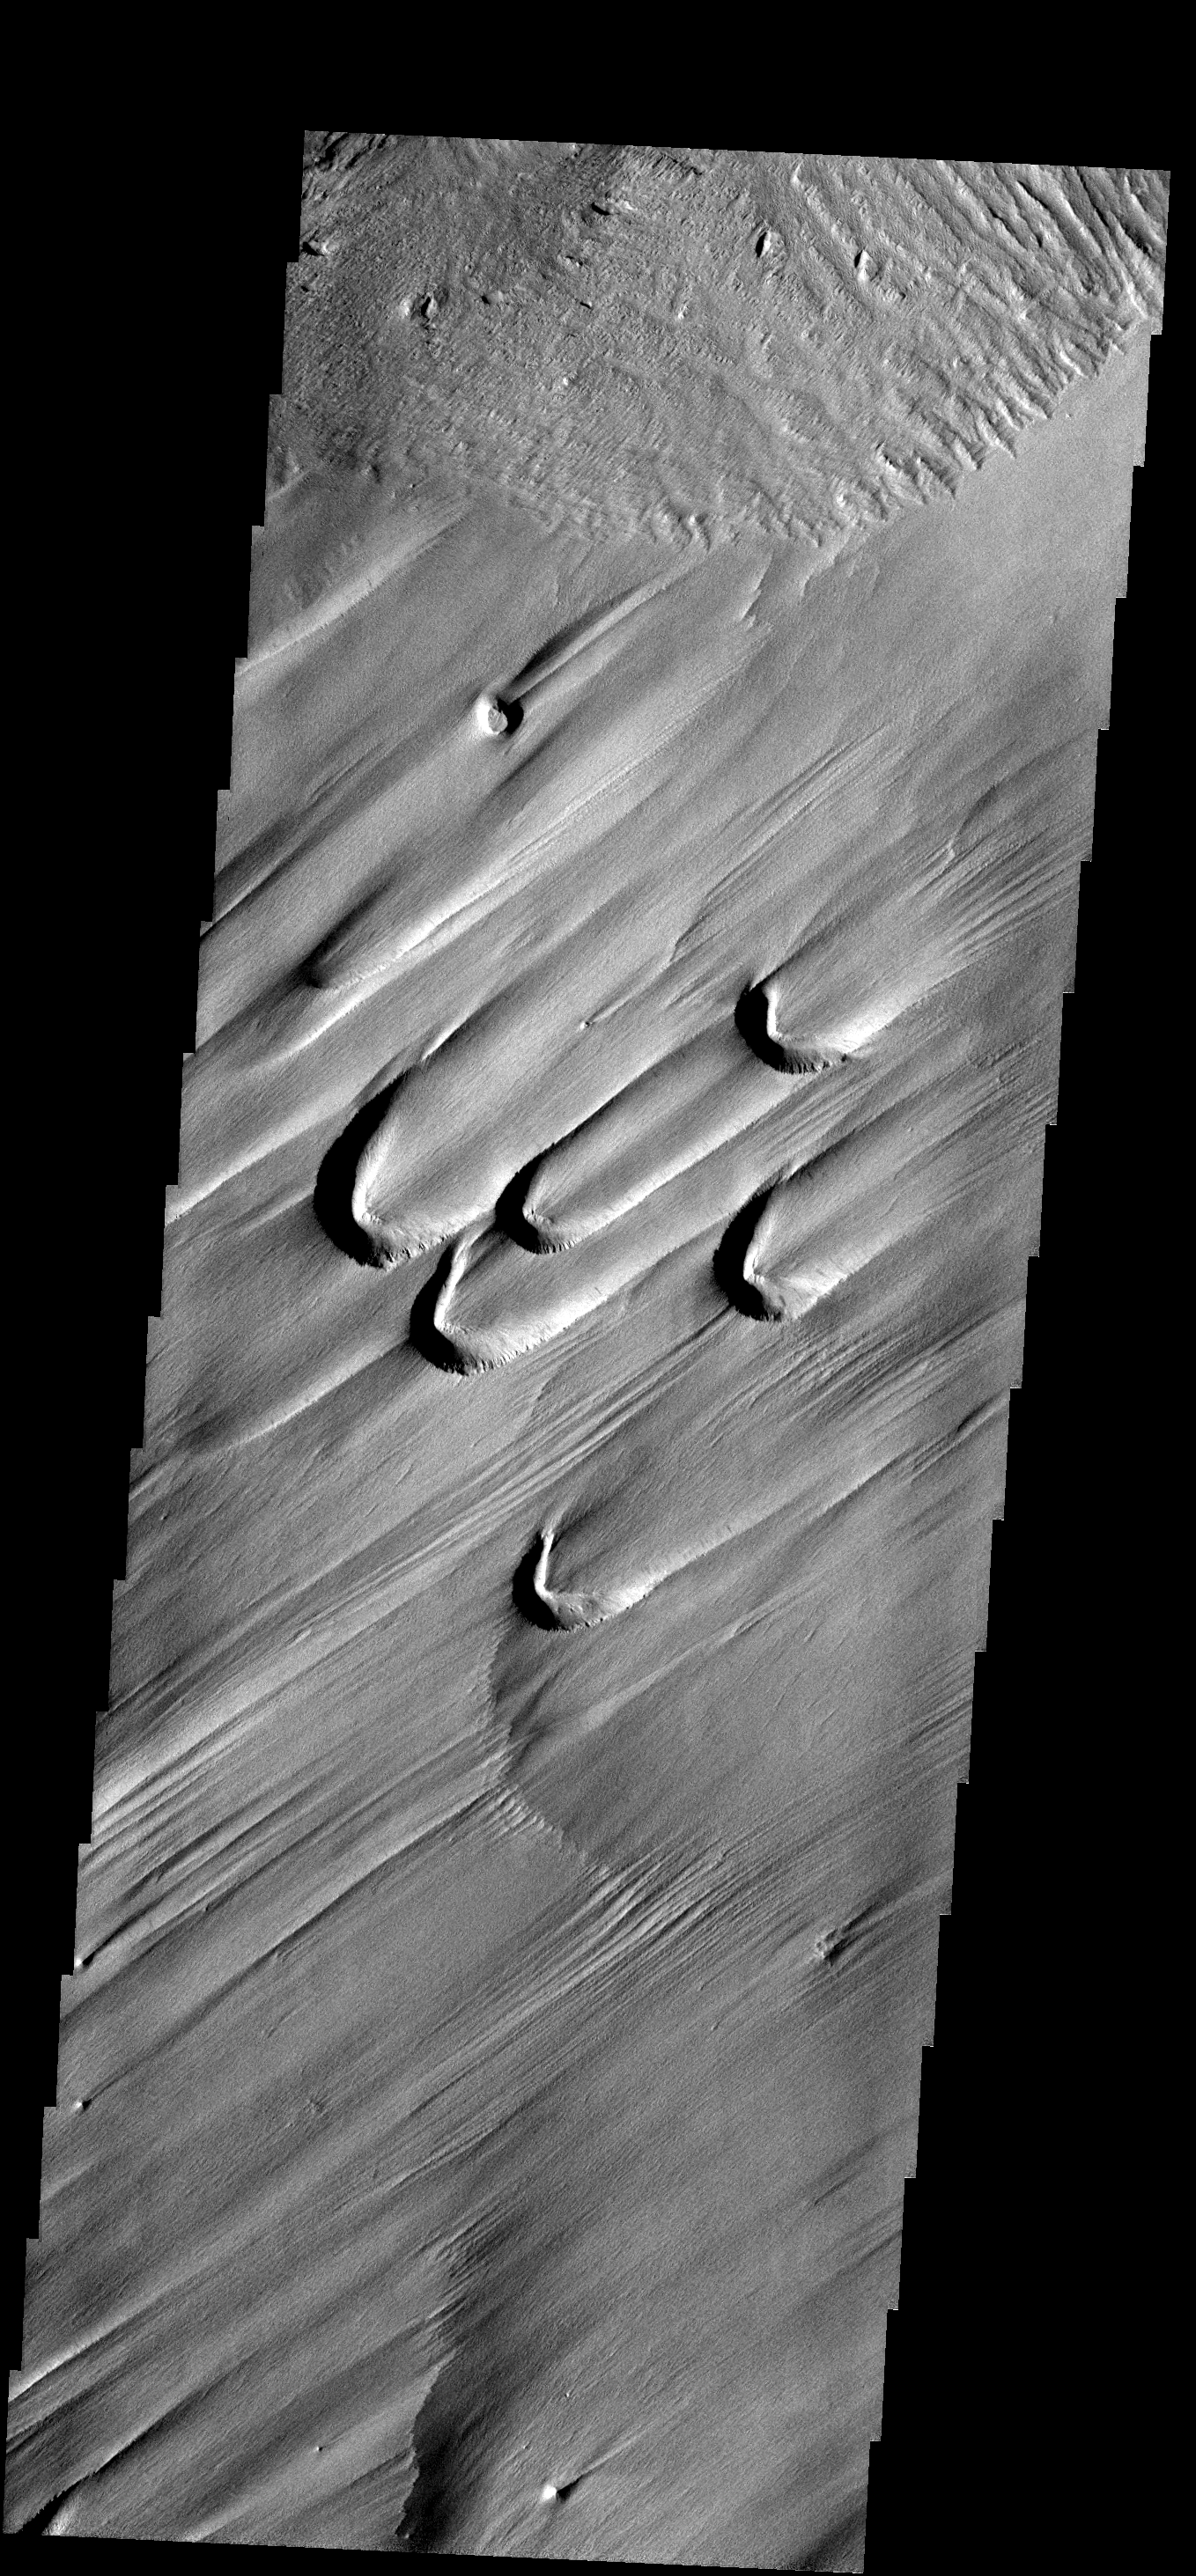

Blowouts

The semi-circular depressions in this image are called blowouts and are formed by wind action. These blowouts are part of the Medusae Fossae Formation.

Image information: VIS instrument. Latitude 0.1N, Longitude 65.0E. 18 meter/pixel resolution.

Please see the THEMIS Data Citation Note for details on crediting THEMIS images.

Note: this THEMIS visual image has not been radiometrically nor geometrically calibrated for this preliminary release. An empirical correction has been performed to remove instrumental effects. A linear shift has been applied in the cross-track and down-track direction to approximate spacecraft and planetary motion. Fully calibrated and geometrically projected images will be released through the Planetary Data System in accordance with Project policies at a later time.

NASA’s Jet Propulsion Laboratory manages the 2001 Mars Odyssey mission for NASA’s Office of Space Science, Washington, D.C. The Thermal Emission Imaging System (THEMIS) was developed by Arizona State University, Tempe, in collaboration with Raytheon Santa Barbara Remote Sensing. The THEMIS investigation is led by Dr. Philip Christensen at Arizona State University. Lockheed Martin Astronautics, Denver, is the prime contractor for the Odyssey project, and developed and built the orbiter. Mission operations are conducted jointly from Lockheed Martin and from JPL, a division of the California Institute of Technology in Pasadena.

Credit: NASA/JPL/ASU